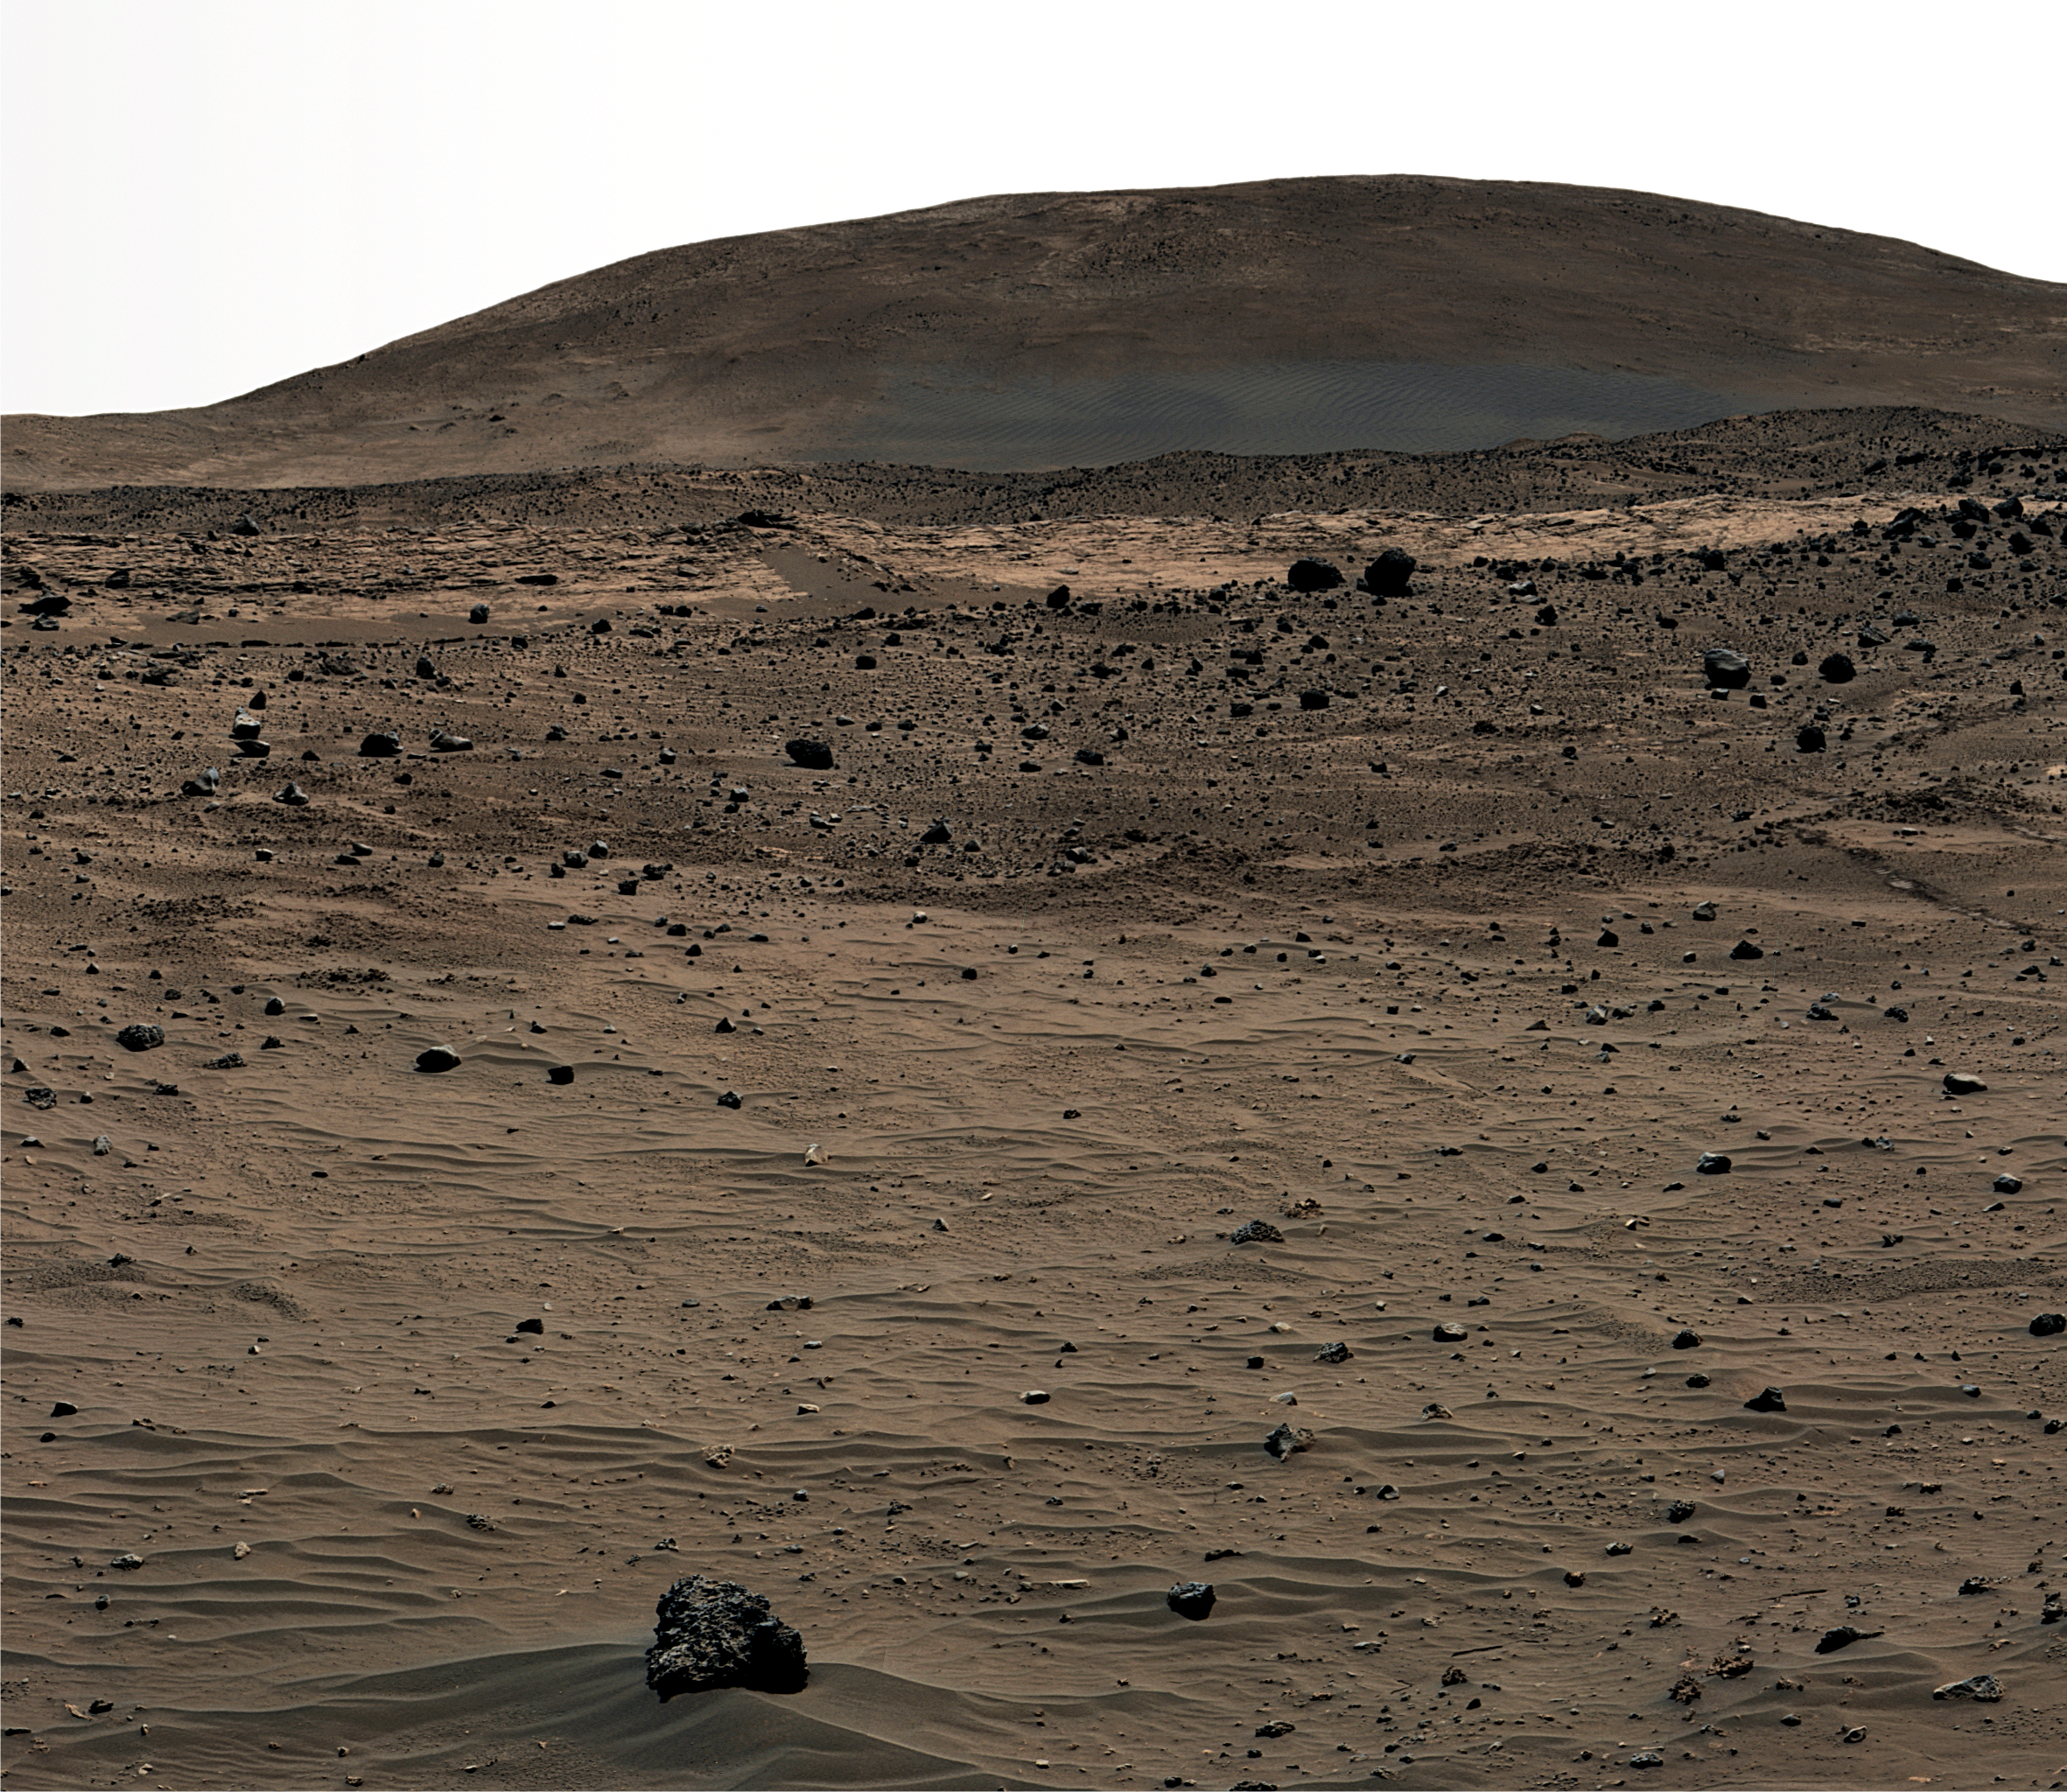

Spirit’s Winter Home

Annotated Version

This is a portion of an image called the “McMurdo Panorama,” taken by the panoramic camera on NASA’s Spirit rover during its winter campaign of 2006. The view is looking toward the north at “Husband Hill,” the dark-toned “El Dorado” dune field and the light-toned “Home Plate” feature. Husband Hill is approximately 850 meters (2,800 feet) from the rover’s winter campaign site. Wind-blown ripples are evident in the field in the foreground, along with vesicular basalt rock. Tracks made by Spirit as it left Home Plate are also visible.

The McMurdo Panorama PIA01907 was acquired over several months while Spirit was on “Low Ridge.” It required all of the camera’s geology filters and covered 360 degrees in azimuth. This view is in false color, with blue, green and red representing data collected through 430-nanometer, 530-nanometer and 750-nanometer filters, respectively.

Credit: NASA/JPL-Caltech/Cornell